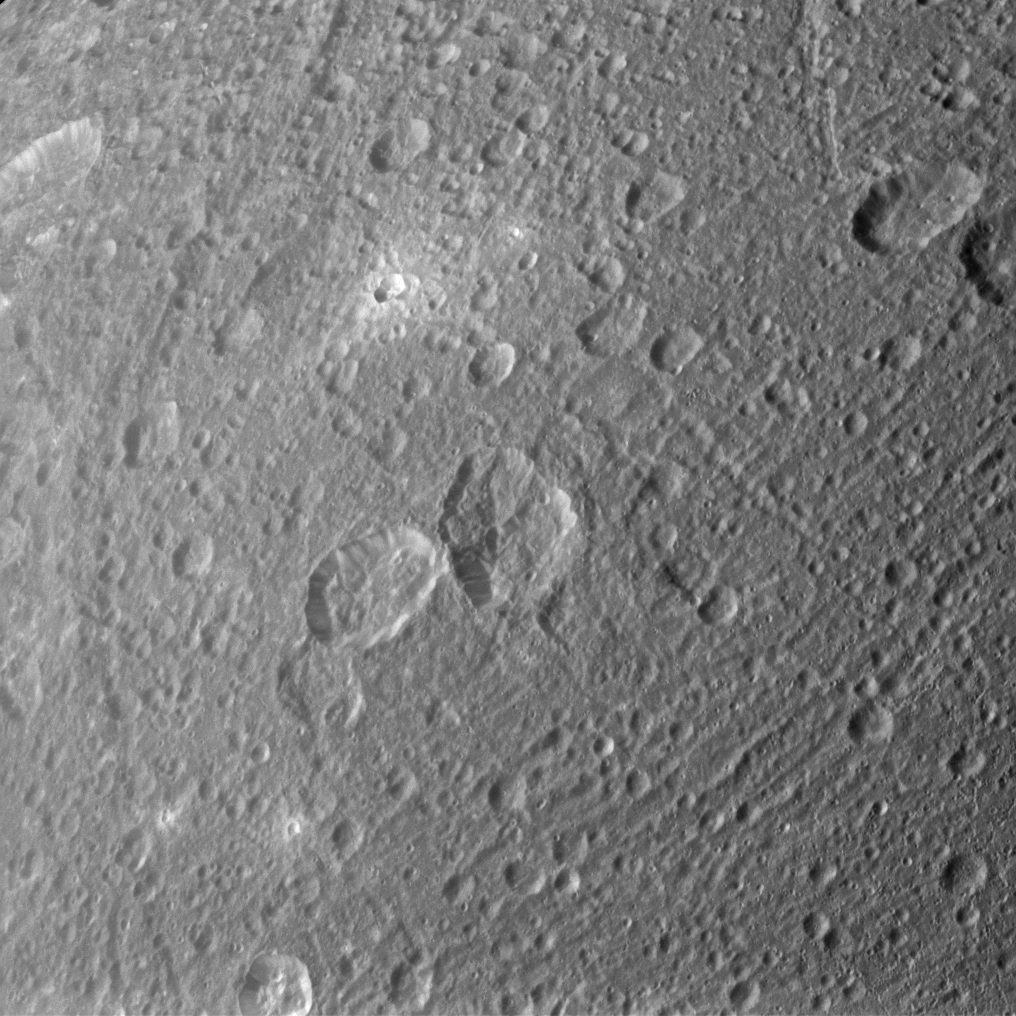

Bright Ejecta

Ejected material appears bright around some of Dione’s craters in the image taken during the Cassini spacecraft’s flyby of the moon on March 28, 2012.

This view is centered on terrain at 25 degrees north latitude, 128 degrees west longitude on Dione (698 miles, 1123 kilometers across).

See PIA10464 to see ejecta, or material thrown outward by the impact that formed a crater, covering a large area on the moon Rhea.

The image was taken in visible light with the Cassini spacecraft narrow-angle camera. The view was acquired at a distance of approximately 28,000 miles (45,000 kilometers) from Dione and at a Sun-Dione-spacecraft, or phase, angle of 55 degrees. Image scale is 876 feet (267 meters) per pixel.

The Cassini-Huygens mission is a cooperative project of NASA, the European Space Agency and the Italian Space Agency. The Jet Propulsion Laboratory, a division of the California Institute of Technology in Pasadena, manages the mission for NASA’s Science Mission Directorate, Washington, D.C. The Cassini orbiter and its two onboard cameras were designed, developed and assembled at JPL. The imaging operations center is based at the Space Science Institute in Boulder, Colo.

Credit: NASA/JPL-Caltech/Space Science Institute